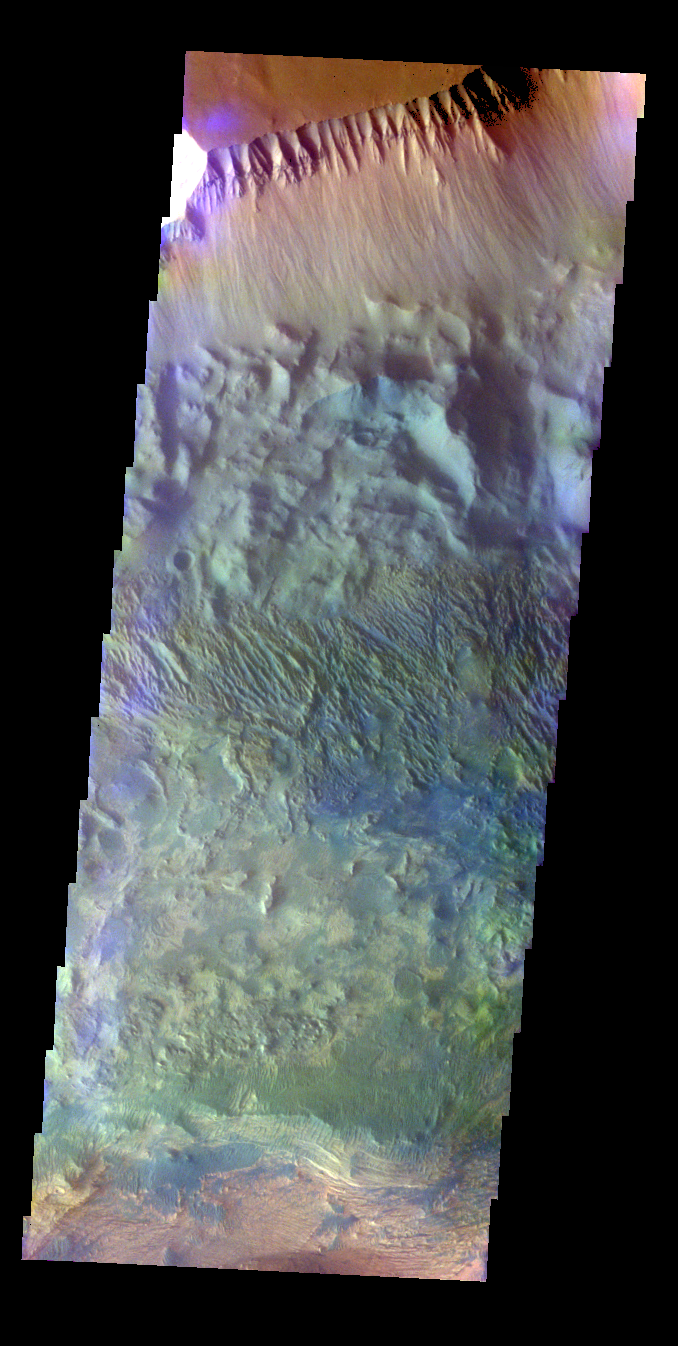

Candor Chasma – False Color

The THEMIS VIS camera contains 5 filters. The data from different filters can be combined in multiple ways to create a false color image. These false color images may reveal subtle variations of the surface not easily identified in a single band image. Today’s false color image shows part of the northern wall of Candor Chasma.

Credit: NASA/JPL-Caltech/ASU